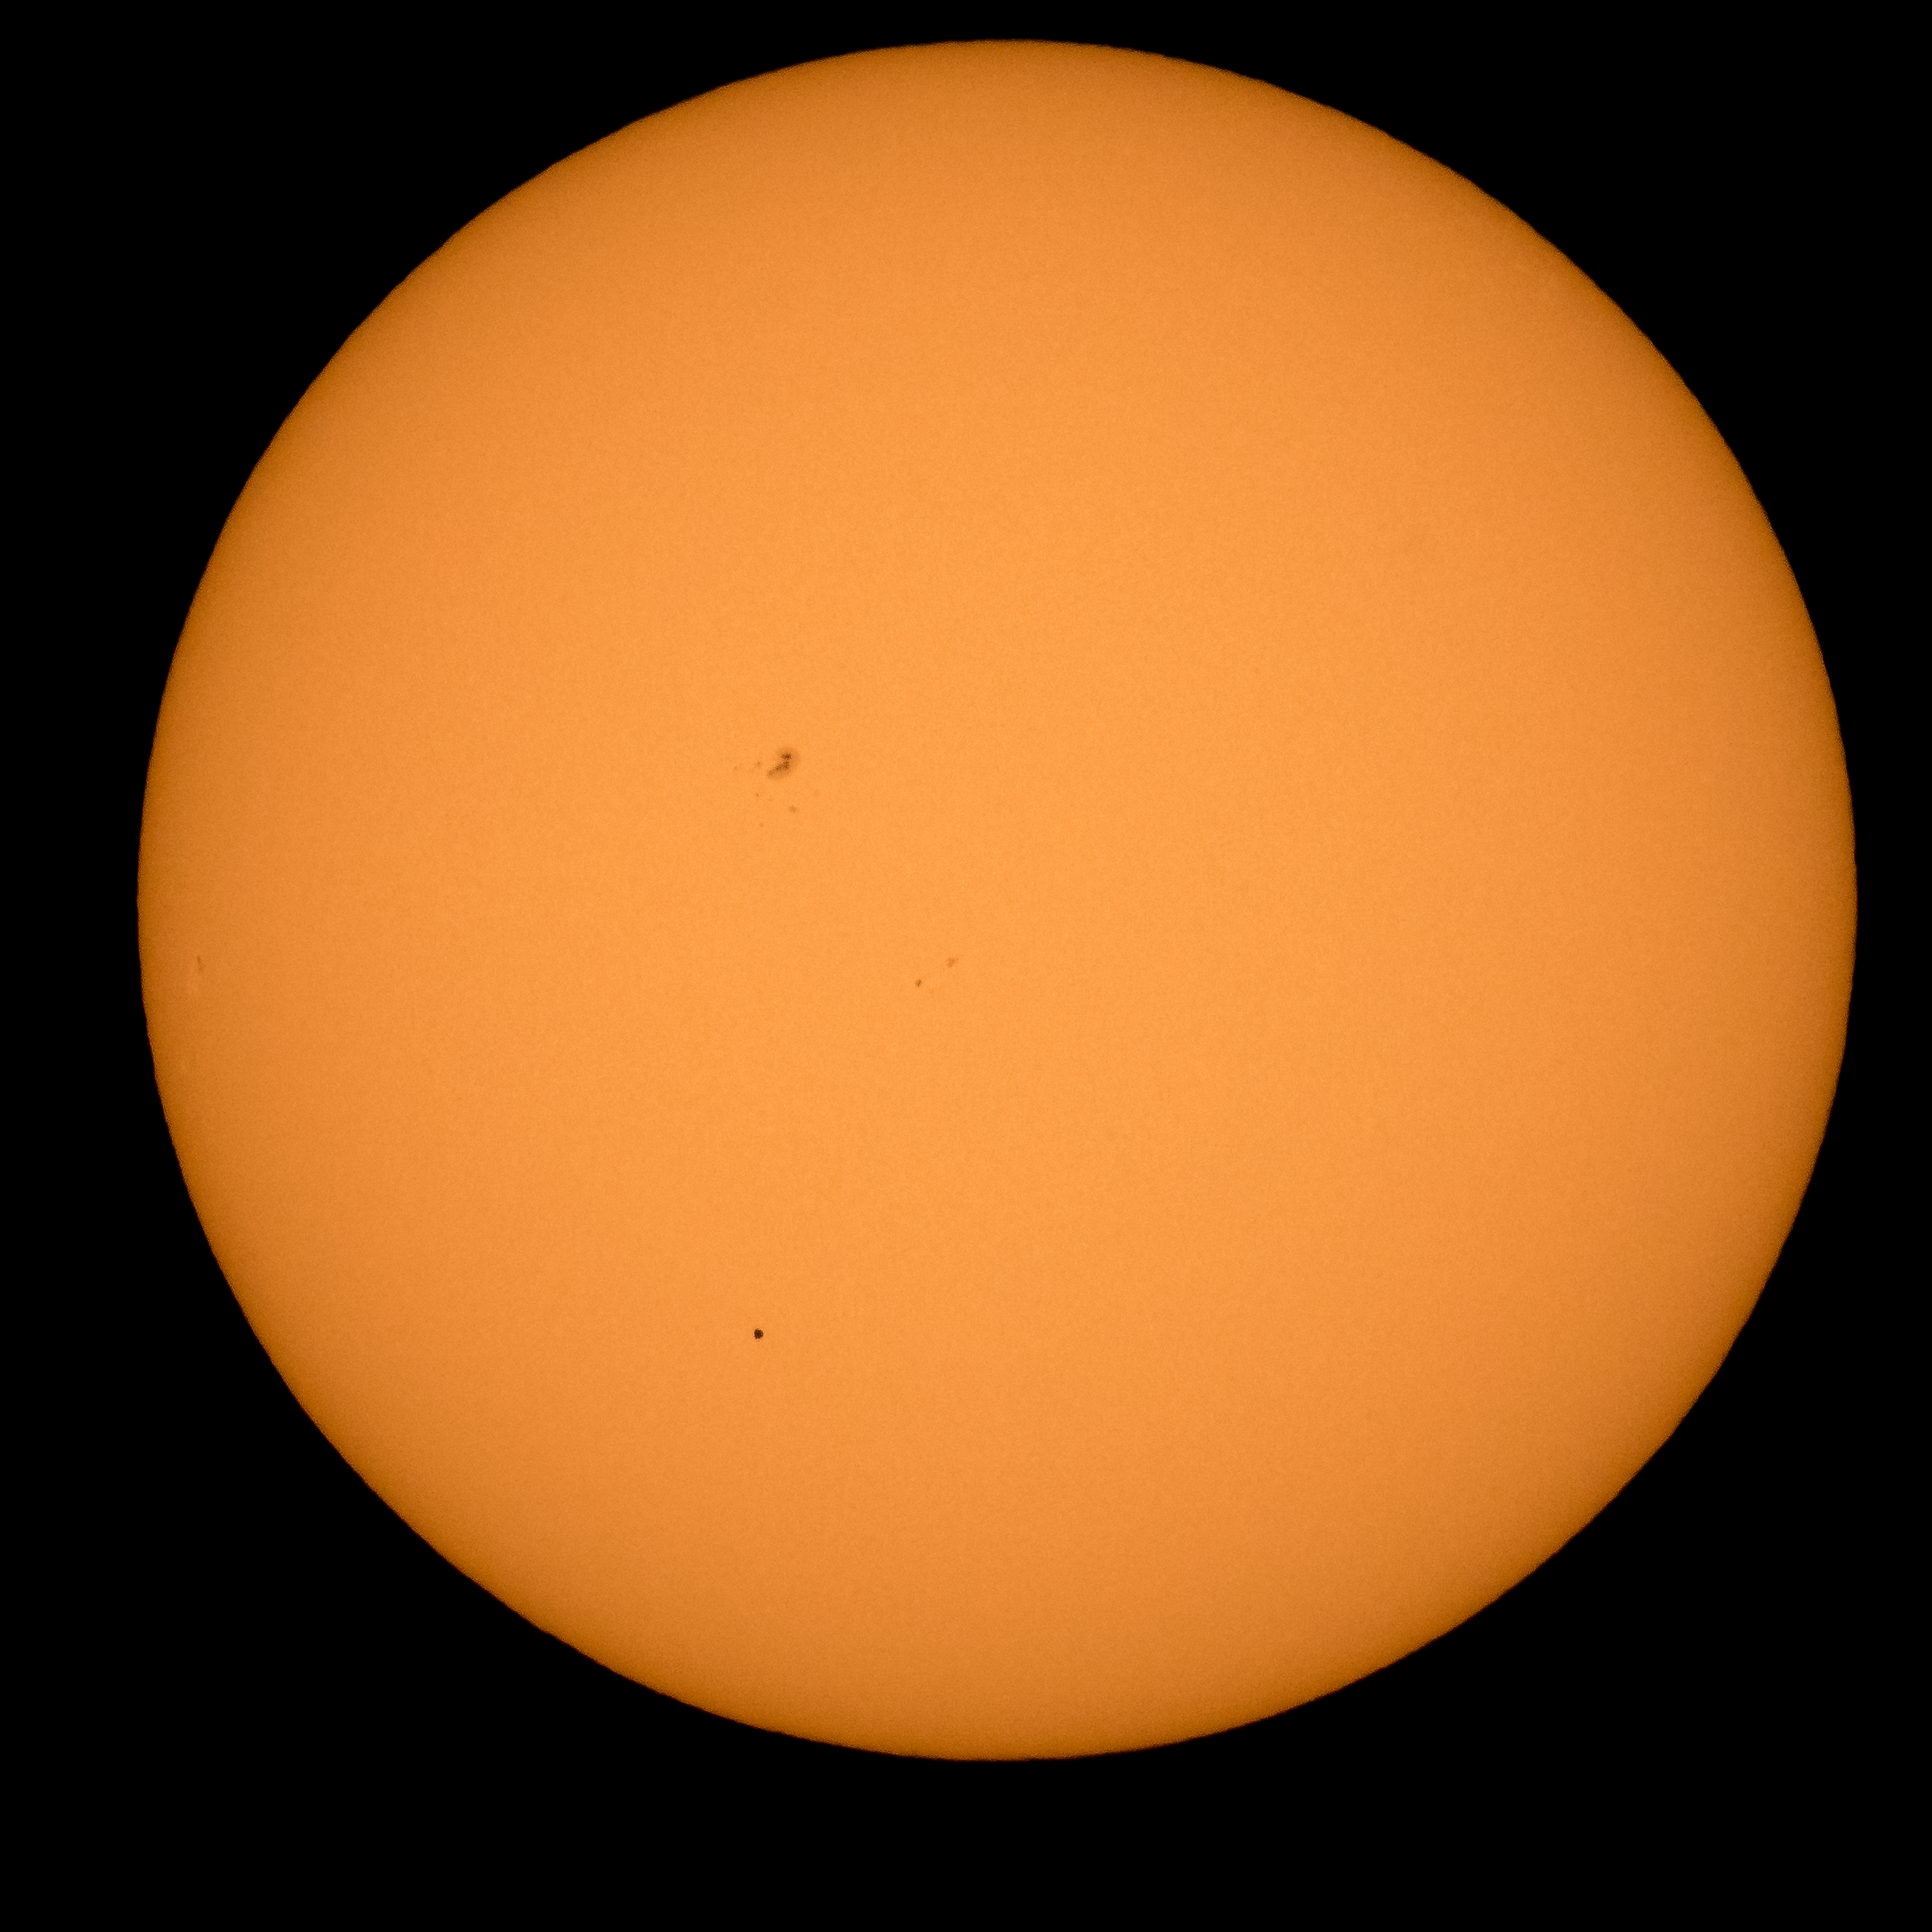

Mercury Solar Transit

The planet Mercury is seen in silhouette, lower third of image, as it transits across the face of the sun Monday, May 9, 2016, as viewed from Boyertown, Pennsylvania. Mercury passes between Earth and the sun only about 13 times a century, with the previous transit taking place in 2006.

Credit: NASA/Bill Ingalls